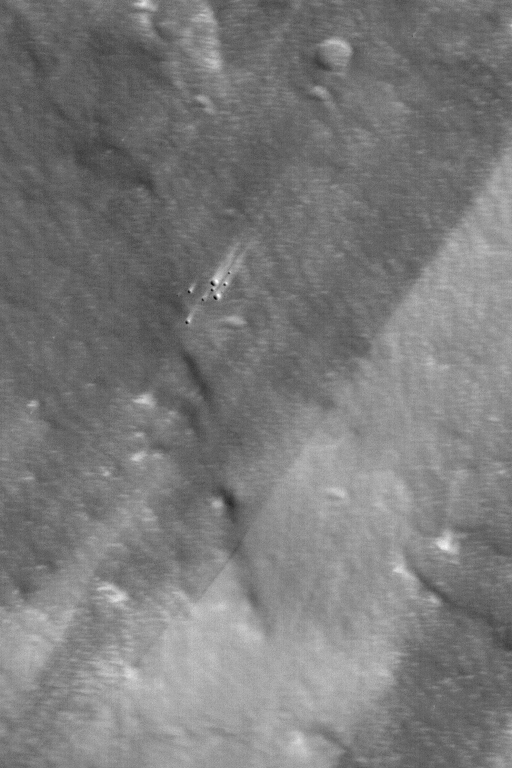

Work of Wind on Pavonis Mons

MGS MOC Release No. MOC2-558, 28 November 2003

This Mars Global Surveyor (MGS) Mars Orbiter Camera (MOC) picture presents a high resolution view of the thick, dust-mantled surface of the upper west flank of the volcano, Pavonis Mons. Strong slope winds move and redistribute some of the fine sediment on the surface of this volcano, creating a pattern of light and dark wind streaks. The cluster of craters near the center of the image, for example, have bright tails that indicate winds blew from the lower left (southwest) toward upper right (northeast). This image is located near 0.7°N, 113.4°W. The image covers an area 3 km (1.9 mi) wide, and is illuminated by sunlight from the left/lower left.

Credit: NASA/JPL/Malin Space Science Systems